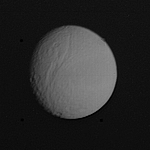

Cratered Surface of Tethys

The heavily cratered surface of Tethys was photographed at l:35 a.m. PST on November 12 from a distance of l.2 million kilometers (750,000 miles) by Voyager l. This face of Tethys looks toward Saturn and shows a large valley about 750 kilometers long and 60 kilometers wide (500 by 40 miles). The craters are probably the result of impacts and the valley appears to be a large fracture of unknown origin. The diameter of Tethys is about 1000 kilometers (600 miles) or slightly less than l/3 the size of our Moon. The smallest feature visible on this picture is about 24 kilometers across. The Voyager Project is managed by the Jet Propulsion Laboratory for NASA.

Credit: NASA/JPL